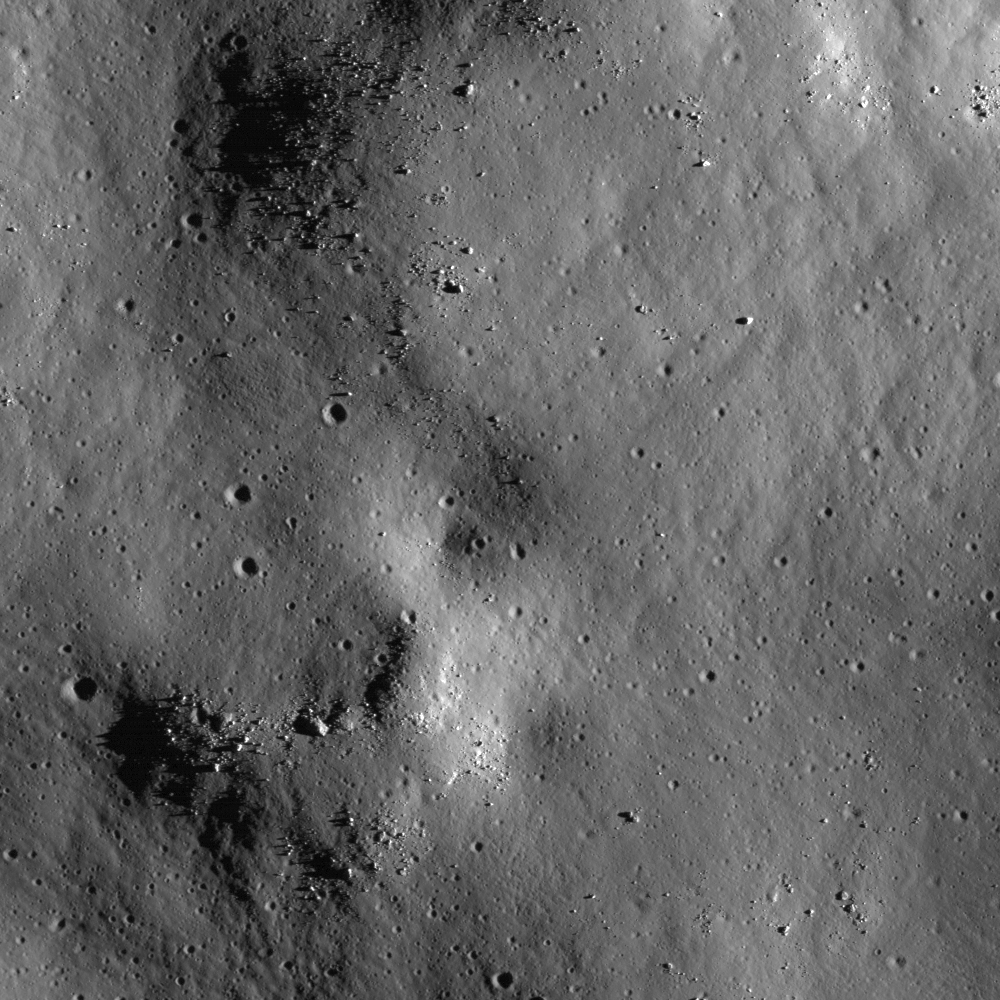

Hummocky Terrain

NAC image M115475912R shows hummocky terrain north of the central peak of Tsiolkovskiy, still within the crater rim but outside the region flooded by mare basalt. The hummocks formed as the crater rebounded after the shock of impact dissipated. Image is 940 meters wide, or 3083 feet, with an incidence angle of 75°.

NASA’s Goddard Space Flight Center built and manages the mission for the Exploration Systems Mission Directorate at NASA Headquarters in Washington. The Lunar Reconnaissance Orbiter Camera was designed to acquire data for landing site certification and to conduct polar illumination studies and global mapping. Operated by Arizona State University, LROC consists of a pair of narrow-angle cameras (NAC) and a single wide-angle camera (WAC). The mission is expected to return over 70 terabytes of image data.

Credit: NASA/GSFC/Arizona State University